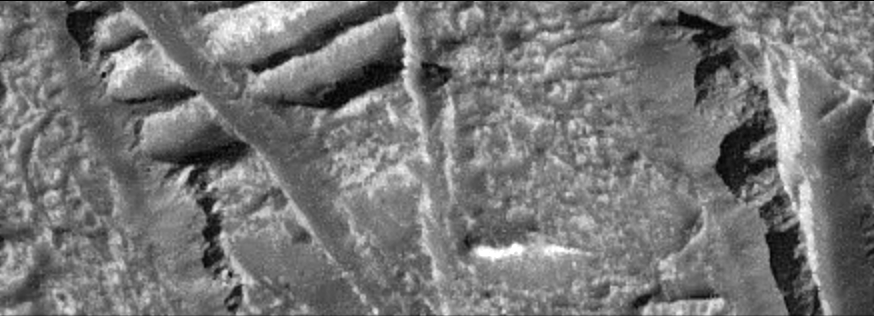

Europa Ice Cliffs-High Resolution

This view of the Conamara Chaos region on Jupiter’s moon Europa shows cliffs along the edges of high-standing ice plates. The washboard texture of the older terrain has been broken into plates which are separated by material with a jumbled texture. The cliffs themselves are rough and broadly scalloped, and smooth debris shed from the cliff faces is piled along the base. For scale, the height of the cliffs and size of the scalloped indentations are comparable to the famous cliff face of Mount Rushmore in South Dakota.

This image was taken on December 16, 1997 at a range of 900 kilometers (540 miles) by the solid state imaging system (camera) on NASA’s Galileo spacecraft. North is to the top right of the picture, and the sun illuminates the surface from the east. This image, centered at approximately 8 degrees north latitude and 273 degrees west longitude, covers an area approximately 1.5 kilometers by 4 kilometers (0.9 miles by 2.4 miles). The resolution is 9 meters (30 feet) per picture element.

The Jet Propulsion Laboratory, Pasadena, CA manages the Galileo mission for NASA’s Office of Space Science, Washington, DC. JPL is an operating division of California Institute of Technology (Caltech).

This image and other images and data received from Galileo are posted on the World Wide Web, on the Galileo mission home page at URL http://www.jpl.nasa.gov/ galileo.

Credit: NASA/JPL